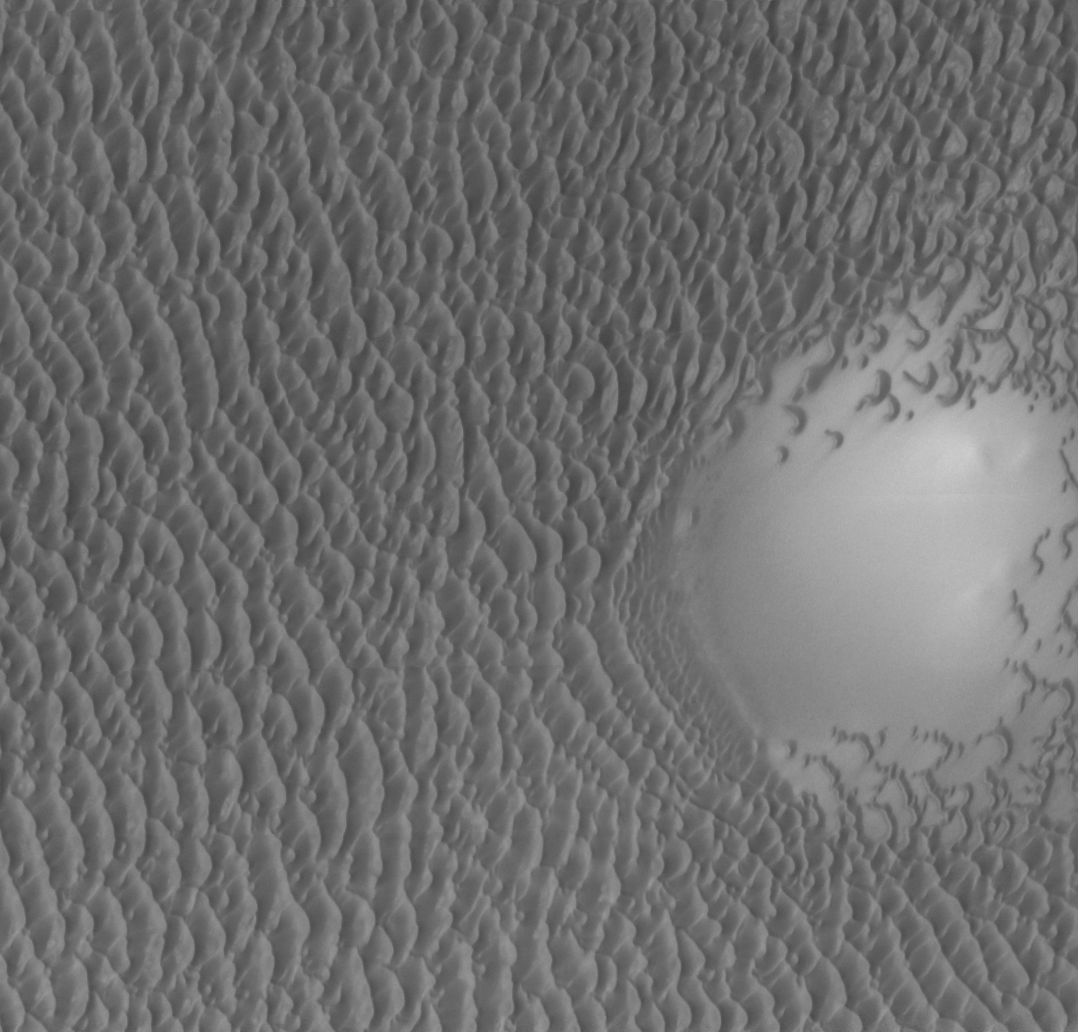

THEMIS Images as Art #49

Welcome to the second annual THEMIS ART MONTH. From Jan. 31 through March 4 we will be showcasing images for their aesthetic value, rather than their science content. Portions of these images resemble things in our everyday lives, from animals to letters of the alphabet. We hope you enjoy our fanciful look at Mars!

You can almost hear the sound of birds flying across the moon in this image.

Note: this THEMIS visual image has not been radiometrically nor geometrically calibrated for this preliminary release. An empirical correction has been performed to remove instrumental effects. A linear shift has been applied in the cross-track and down-track direction to approximate spacecraft and planetary motion. Fully calibrated and geometrically projected images will be released through the Planetary Data System in accordance with Project policies at a later time.

NASA’s Jet Propulsion Laboratory manages the 2001 Mars Odyssey mission for NASA’s Office of Space Science, Washington, D.C. The Thermal Emission Imaging System (THEMIS) was developed by Arizona State University, Tempe, in collaboration with Raytheon Santa Barbara Remote Sensing. The THEMIS investigation is led by Dr. Philip Christensen at Arizona State University. Lockheed Martin Astronautics, Denver, is the prime contractor for the Odyssey project, and developed and built the orbiter. Mission operations are conducted jointly from Lockheed Martin and from JPL, a division of the California Institute of Technology in Pasadena.

Credit: NASA/JPL/Arizona State University